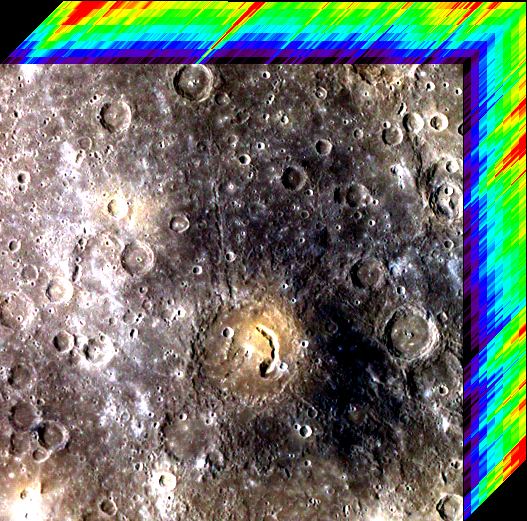

Cubist Cube

Near the middle of this image is a crater with a comma-shaped pit. The crater is named for Picasso, the renowned painter who was a pioneer of the Cubist style. The image has been processed to illustrate the three-dimensional nature of color image data. The MDIS camera captured images of Mercury’s surface through eight different color filters. By aligning all the images so that the same feature on the ground is at the same pixel position in each image, a data product called a “multispectral image cube” is created. The cube has two dimensions of spatial information, with the third axis being the spectral (color, or wavelength) dimension. The rainbow color scale along the top and right edges of the image represents the reflectance values in each of the eight filters, with low values as black and purple and higher values as red. The reflectance generally increases from the shortest wavelength (433 nm) to the longest (996 nm).

This image set was acquired as part of MDIS’s 8-color base map. The 8-color base map is composed of WAC images taken through eight different narrow-band color filters and covers more than 99% of Mercury’s surface with an average resolution of 1 kilometer/pixel. The highest-quality color images are obtained for Mercury’s surface when both the spacecraft and the Sun are overhead, so these images typically are taken with viewing conditions of low incidence and emission angles.

Date acquired: September 16, 2011
Image Mission Elapsed Time (MET): 224676534
Image ID: 767576
Instrument: Wide Angle Camera (WAC) of the Mercury Dual Imaging System (MDIS)
WAC filter: 996-nm, 749-nm, 433-nm as red-green-blue.
Center Latitude: 5.17°
Center Longitude: 49.68° E
Resolution: 1246 meters/pixel
Scale: The scene is about 615 km (380 mi.) across.
Incidence Angle: 50.2°
Emission Angle: 0.2°
Phase Angle: 50.3°

The MESSENGER spacecraft is the first ever to orbit the planet Mercury, and the spacecraft’s seven scientific instruments and radio science investigation are unraveling the history and evolution of the Solar System’s innermost planet. Visit the Why Mercury? section of this website to learn more about the key science questions that the MESSENGER mission is addressing. During the one-year primary mission, MDIS acquired 88,746 images and extensive other data sets. MESSENGER is now in a year-long extended mission, during which plans call for the acquisition of more than 80,000 additional images to support MESSENGER’s science goals.

These images are from MESSENGER, a NASA Discovery mission to conduct the first orbital study of the innermost planet, Mercury. For information regarding the use of images, see the MESSENGER image use policy.

Credit: NASA/Johns Hopkins University Applied Physics Laboratory/Carnegie Institution of Washington